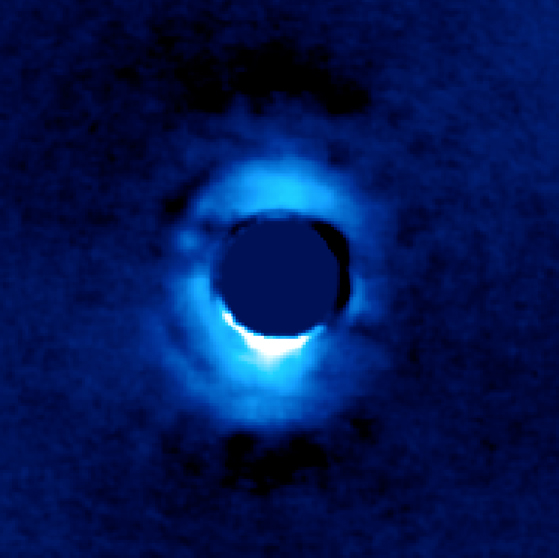

Young Star HD 141569

This image shows the dusty disk of planetary material surrounding the young star HD 141569, located 380 light-years away from Earth. It was taken using the vortex coronagraph on the W.M. Keck Observatory. The vortex suppressed light from the star in the center, revealing light from the innermost ring of planetary material around the star (blue).

The disk around the star, made of olivine particles, extends from 23 to 70 astronomical units from the star. By comparison, Uranus is over 19 astronomical units from our sun, and Neptune about 30 astronomical units. One astronomical unit is the distance between Earth and our sun.

The Keck Observatory is managed by Caltech and the University of California. In 1996, NASA joined as a one-sixth partner in the Keck Observatory. JPL is managed by Caltech for NASA.

Credit: NASA/JPL-Caltech